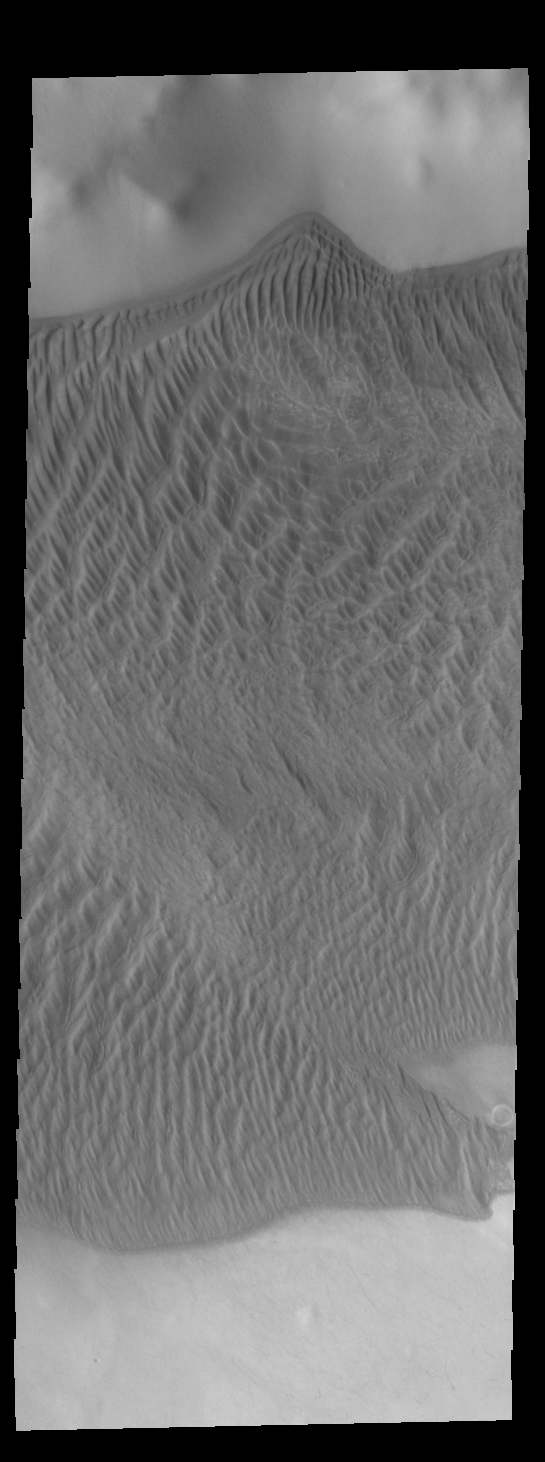

Charlier Crater Dunes

This VIS image shows part of the large sand sheet with surface dune forms on the floor of Charlier Crater in Terra Sirenum.

Credit: NASA/JPL-Caltech/ASU